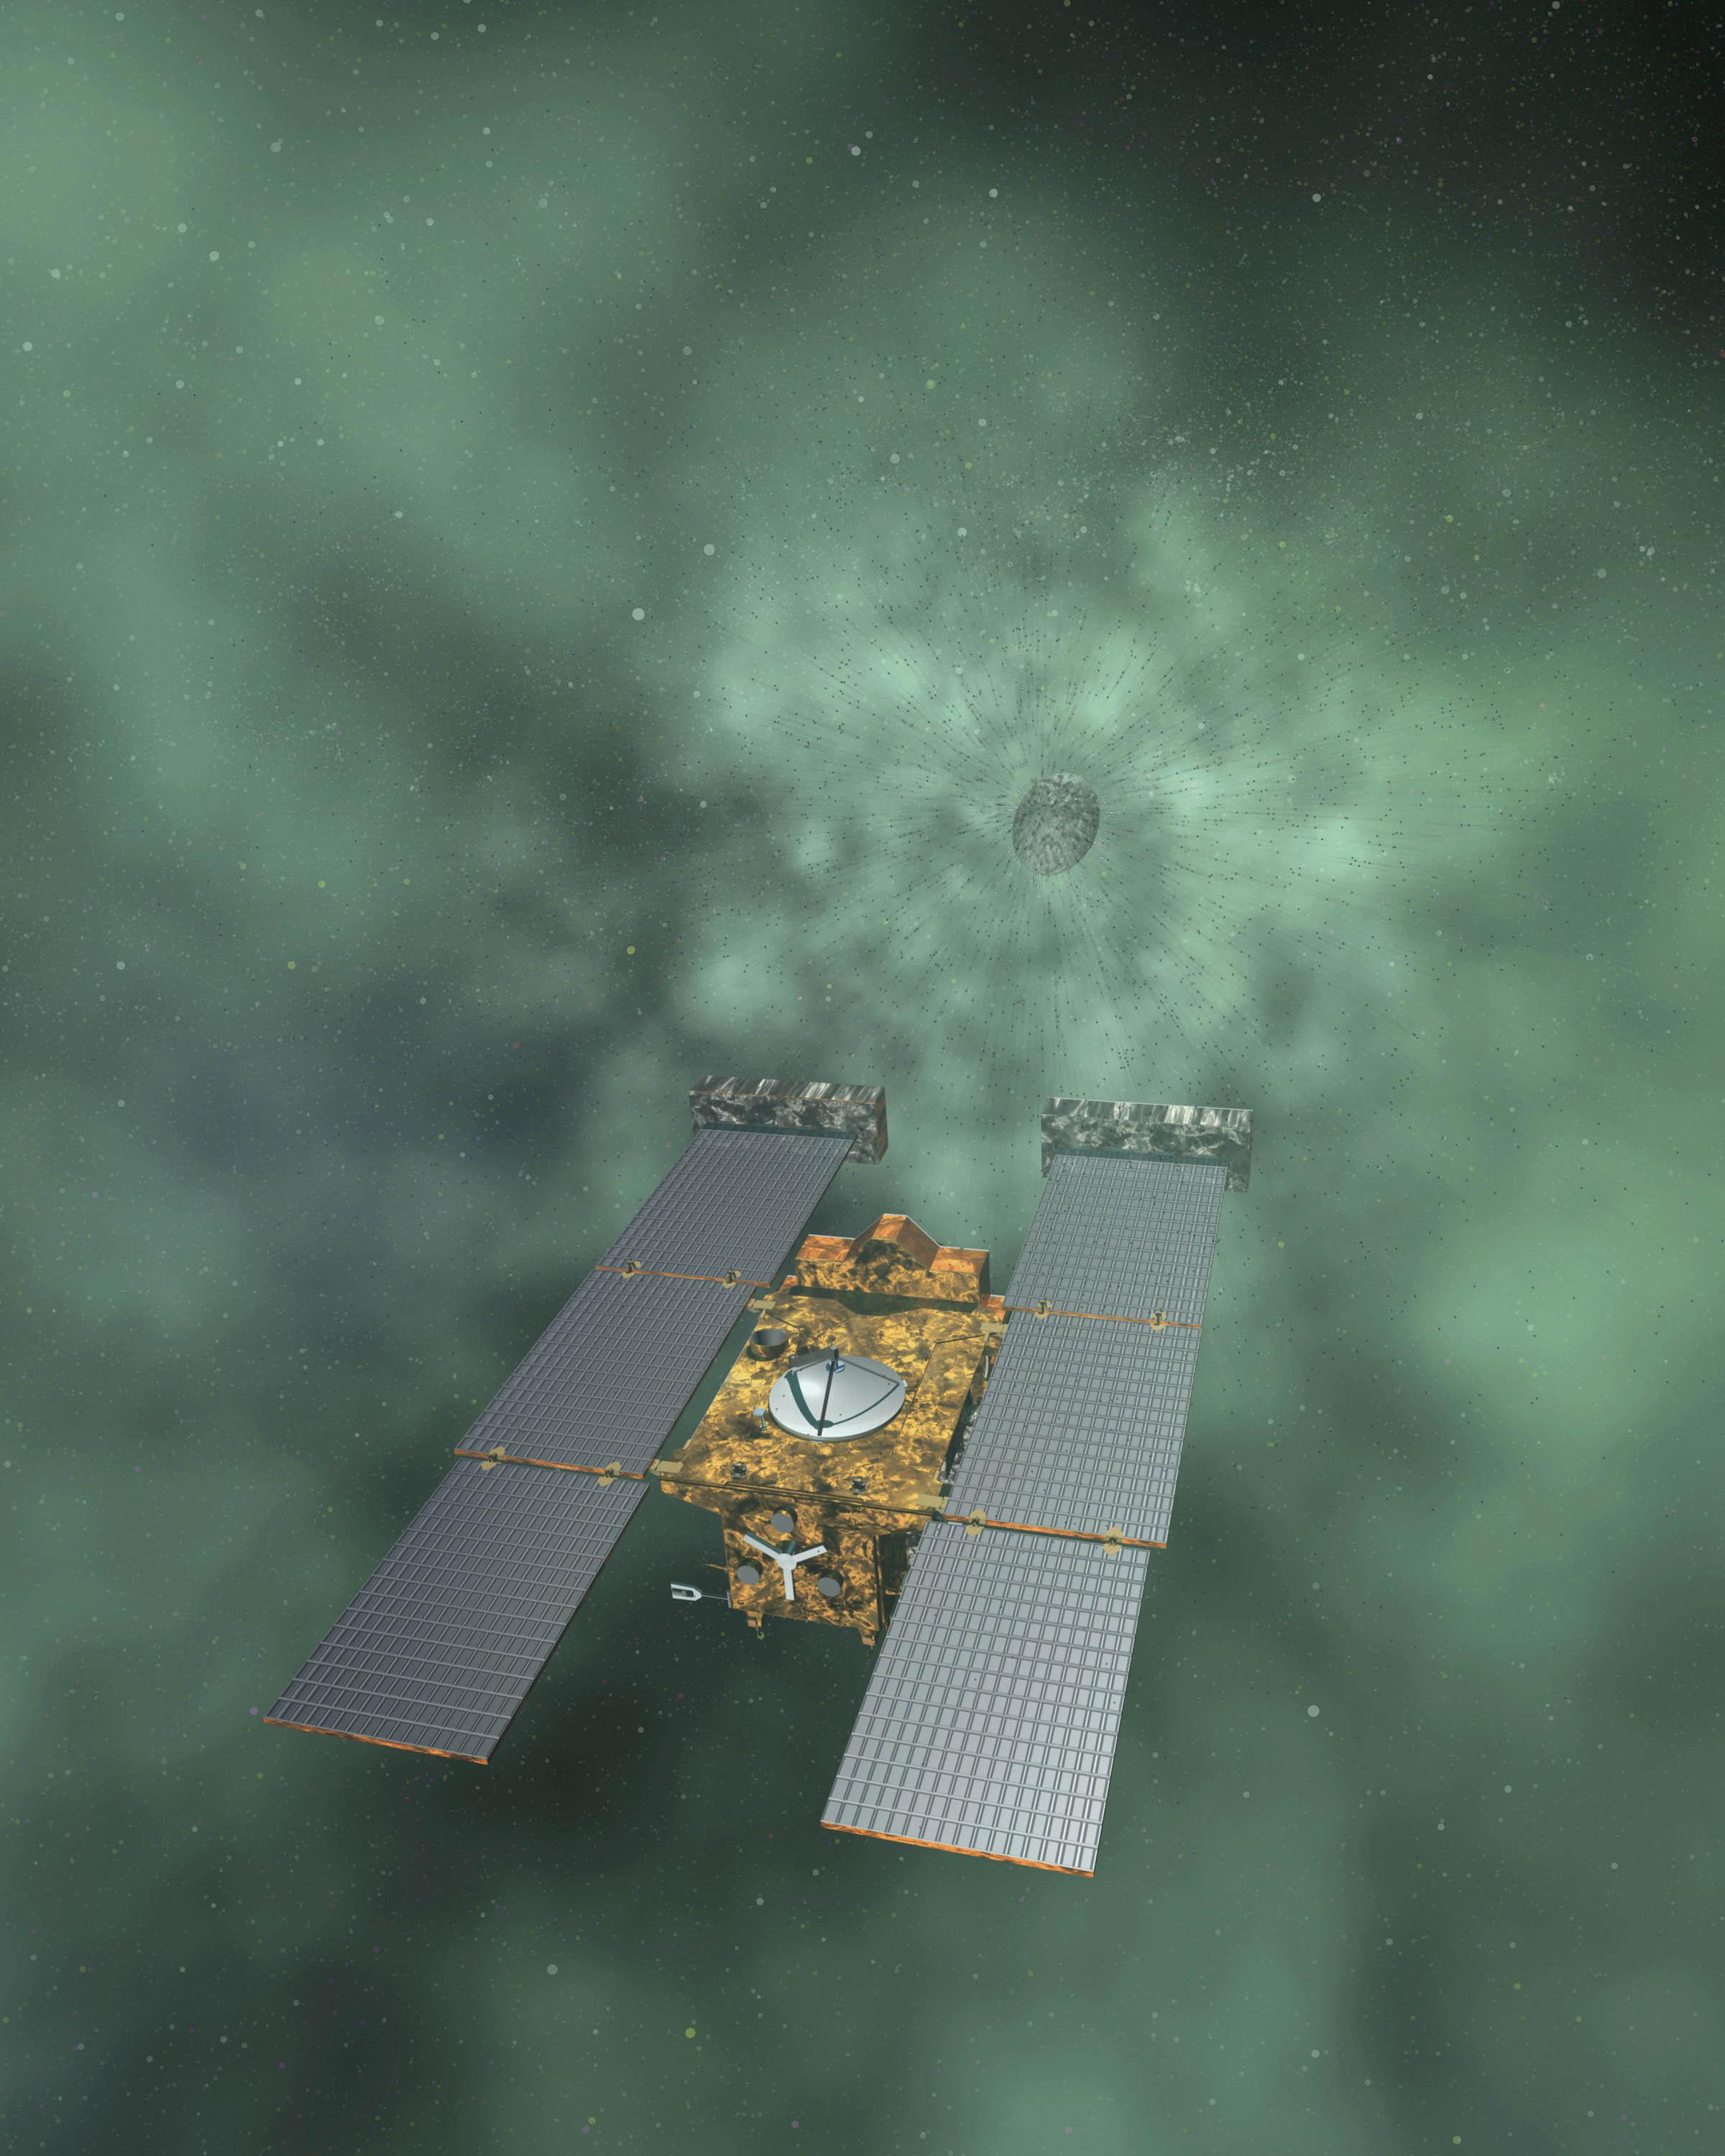

Stardust-NExt (Artist Concept)

Artist concept of NASA’s Stardust-NExT mission, which will fly by comet Tempel 1 on Feb. 14, 2011.

Stardust-NExT is a low-cost mission that will expand the investigation of comet Tempel 1 initiated by NASA’s Deep Impact spacecraft. JPL, a division of the California Institute of Technology in Pasadena, manages Stardust-NExT for the NASA Science Mission Directorate, Washington, D.C. Joe Veverka of Cornell University, Ithaca, N.Y., is the mission’s principal investigator. Lockheed Martin Space Systems, Denver, built the spacecraft and manages day-to-day mission operations.

Credit: NASA/JPL-Caltech/LMSS